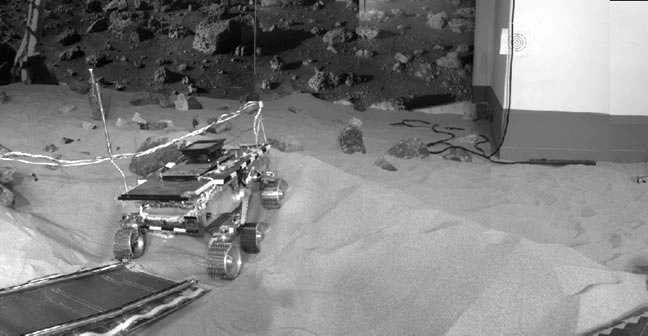

“Marie Curie” During ORT4

“Marie Curie” rover drives down the rear ramp during Operational Readiness Test (ORT) 4.

Pathfinder, a low-cost Discovery mission, is the first of a new fleet of spacecraft that are planned to explore Mars over thenext ten years. Mars Global Surveyor, already en route, arrives at Mars on September 11 to begin a two year orbital reconnaissance of the planet’s composition, topography, and climate. Additional orbiters and landers will follow every 26 months.

The Jet Propulsion Laboratory, Pasadena, CA, developed and manages the Mars Pathfinder mission for NASA’s Office of Space Science, Washington, D.C. JPL is an operating division of the California Institute of Technology (Caltech). The Imager for Mars Pathfinder (IMP) was developed by the University of Arizona Lunar and Planetary Laboratory under contract to JPL. Peter Smith is the Principal Investigator.

Photojournal note: Sojourner spent 83 days of a planned seven-day mission exploring the Martian terrain, acquiring images, and taking chemical, atmospheric and other measurements. The final data transmission received from Pathfinder was at 10:23 UTC on September 27, 1997. Although mission managers tried to restore full communications during the following five months, the successful mission was terminated on March 10, 1998.

Credit: NASA/JPL/Caltech